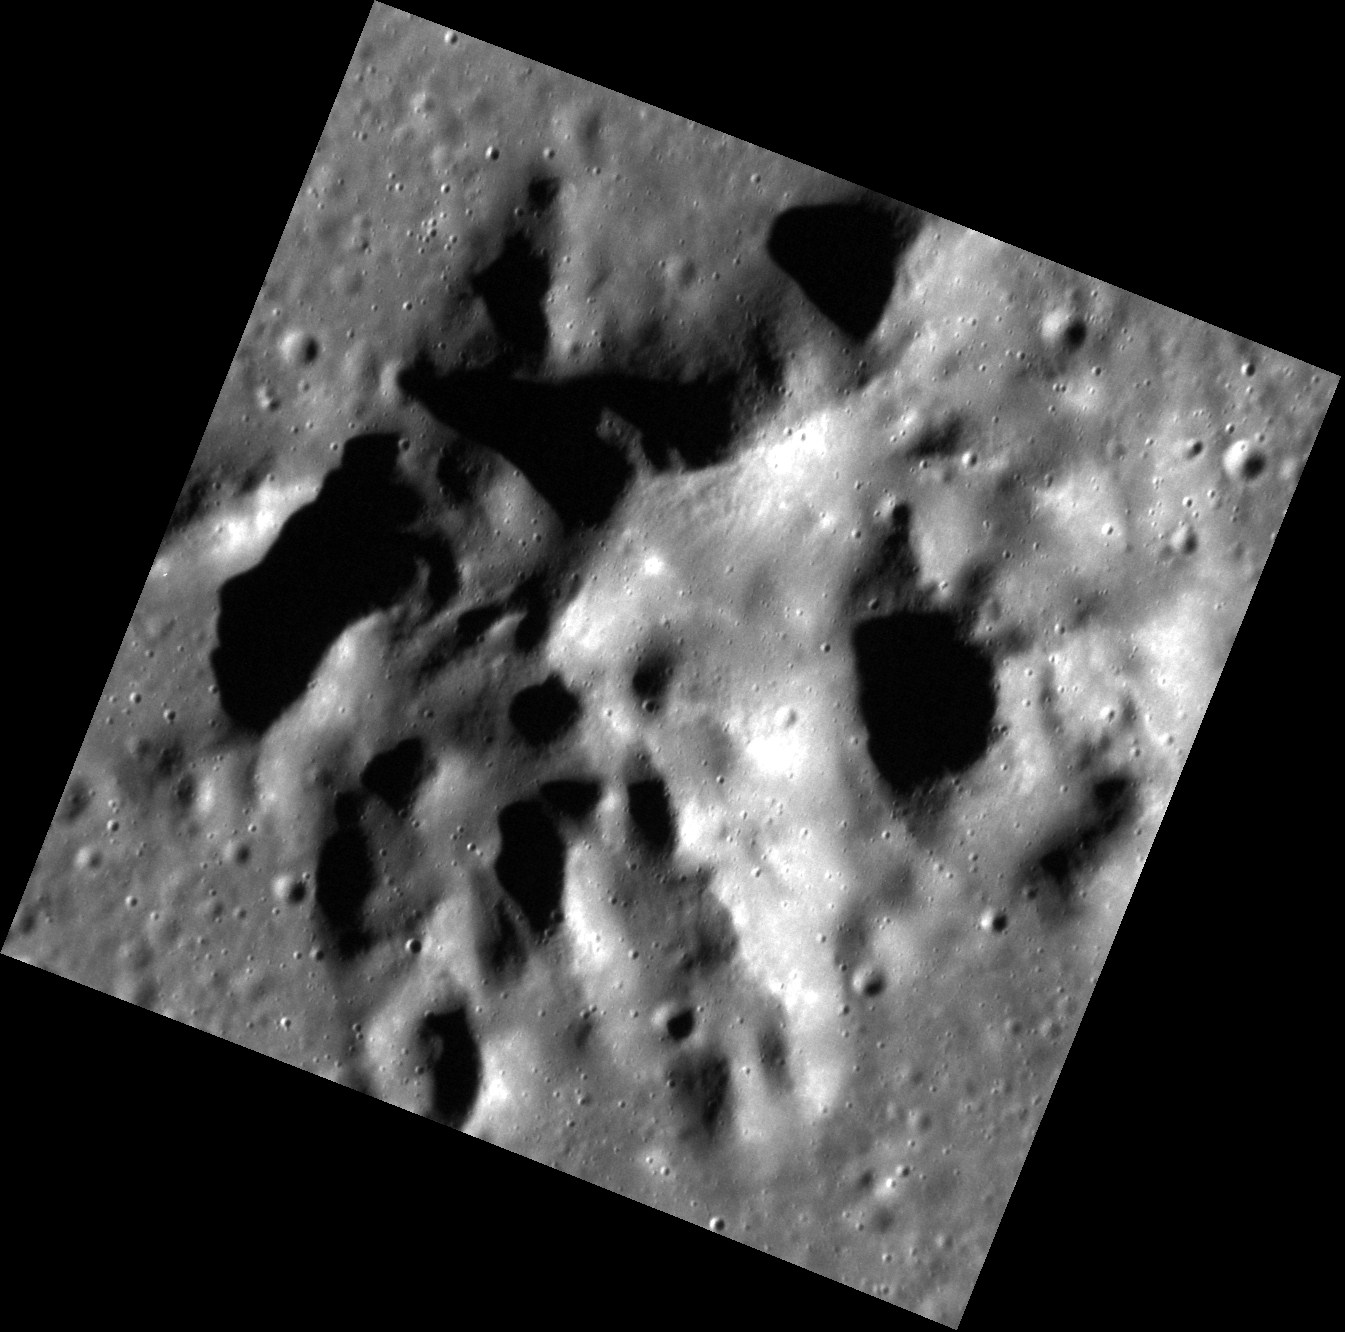

A Massive Peak

The massive central peak of an unnamed crater over 100 km in diameter fills the frame. Central peaks form when material is uplifted from depth during the crater forming process. This mountainous peak is around 1 km (0.6 miles) tall.

This image was acquired as a high-resolution targeted observation. Targeted observations are images of a small area on Mercury’s surface at resolutions much higher than the 200-meter/pixel morphology base map. It is not possible to cover all of Mercury’s surface at this high resolution, but typically several areas of high scientific interest are imaged in this mode each week.

Date acquired: April 11, 2012
Image Mission Elapsed Time (MET): 242672659
Image ID: 1635973
Instrument: Narrow Angle Camera (NAC) of the Mercury Dual Imaging System (MDIS)
Center Latitude: 48.17°
Center Longitude: 219.0° E
Resolution: 22 meters/pixel
Scale: This image is approximately 25 km (15 miles) across
Incidence Angle: 71.8°
Emission Angle: 9.3°
Phase Angle: 81.0°

The MESSENGER spacecraft is the first ever to orbit the planet Mercury, and the spacecraft’s seven scientific instruments and radio science investigation are unraveling the history and evolution of the Solar System’s innermost planet. Visit the Why Mercury? section of this website to learn more about the key science questions that the MESSENGER mission is addressing. During the one-year primary mission, MDIS acquired 88,746 images and extensive other data sets. MESSENGER is now in a year-long extended mission, during which plans call for the acquisition of more than 80,000 additional images to support MESSENGER’s science goals.

These images are from MESSENGER, a NASA Discovery mission to conduct the first orbital study of the innermost planet, Mercury. For information regarding the use of images, see the MESSENGER image use policy.

Credit: NASA/Johns Hopkins University Applied Physics Laboratory/Carnegie Institution of Washington